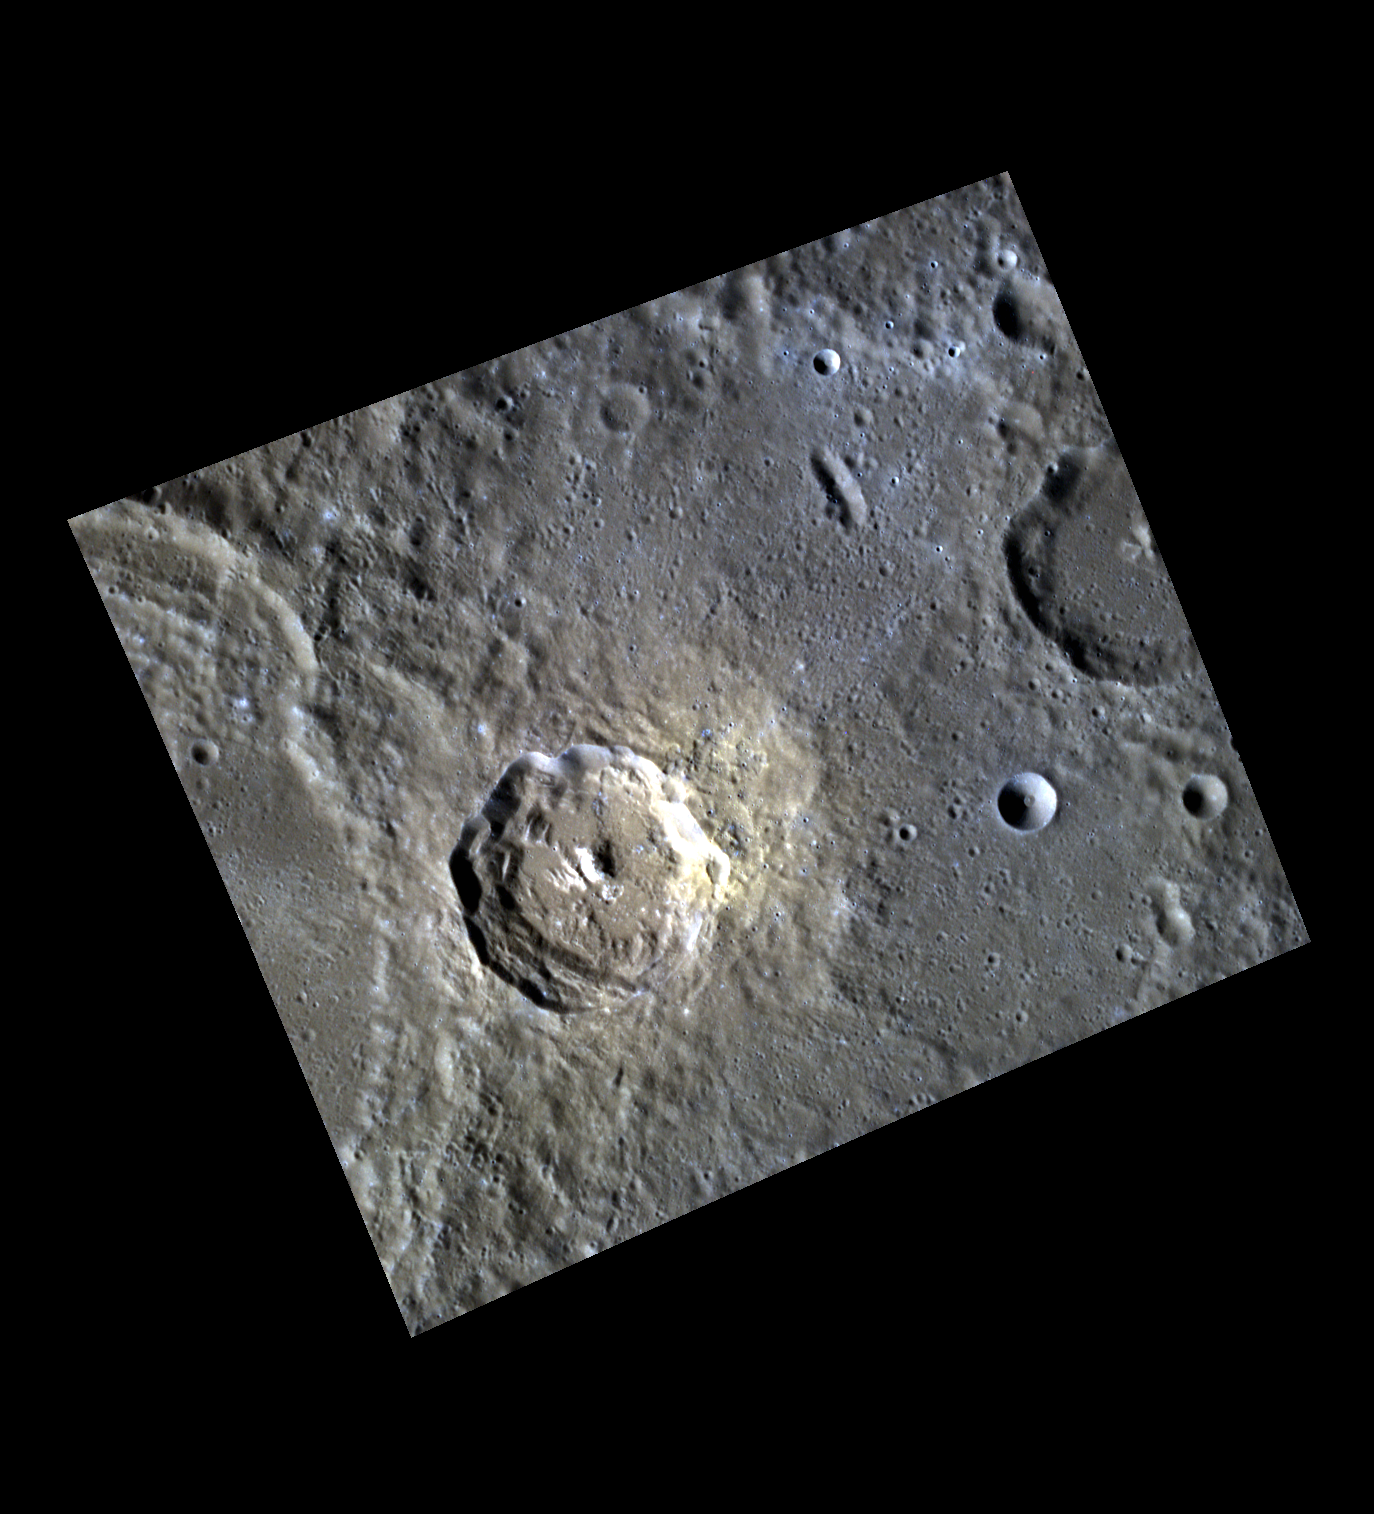

Fiery Yellow, Scattered Blue

This false color image shows a bright fresh crater exhibiting possible evidence of a pyroclastic deposit on it’s eastern side (shown by the bright yellow); as well as a series of secondaries which have excavated sub-surface material resulting in the blues seen in the north-east corner of the image.

This image was acquired as a high-resolution targeted color observation. Targeted color observations are images of a small area on Mercury’s surface at resolutions higher than the 1-kilometer/pixel 8-color base map. During MESSENGER’s one-year primary mission, hundreds of targeted color observations were obtained. During MESSENGER’s extended mission, high-resolution targeted color observations are more rare, as the 3-color base map covered Mercury’s northern hemisphere with the highest-resolution color images that are possible.

Date acquired: November 06, 2011
Image Mission Elapsed Time (MET): 229105596, 229105592, 229105588
Image ID: 980566, 980565, 980564
Instrument: Wide Angle Camera (WAC) of the Mercury Dual Imaging System (MDIS)
WAC filters: 9, 7, 6 (996, 748, 433 nanometers) in red, green, and blue
Center Latitude: 25.42°
Center Longitude: 266.8° E
Resolution: 121 meters/pixel
Scale: The bright unnamed crater is about 33 km in diameter (21mi.)
Incidence Angle: 52.3°
Emission Angle: 16.8°
Phase Angle: 69.1°

The MESSENGER spacecraft is the first ever to orbit the planet Mercury, and the spacecraft’s seven scientific instruments and radio science investigation are unraveling the history and evolution of the Solar System’s innermost planet. MESSENGER acquired over 150,000 images and extensive other data sets. MESSENGER is capable of continuing orbital operations until early 2015.

For information regarding the use of images, see the MESSENGER image use policy.

Credit: NASA/Johns Hopkins University Applied Physics Laboratory/Carnegie Institution of Washington